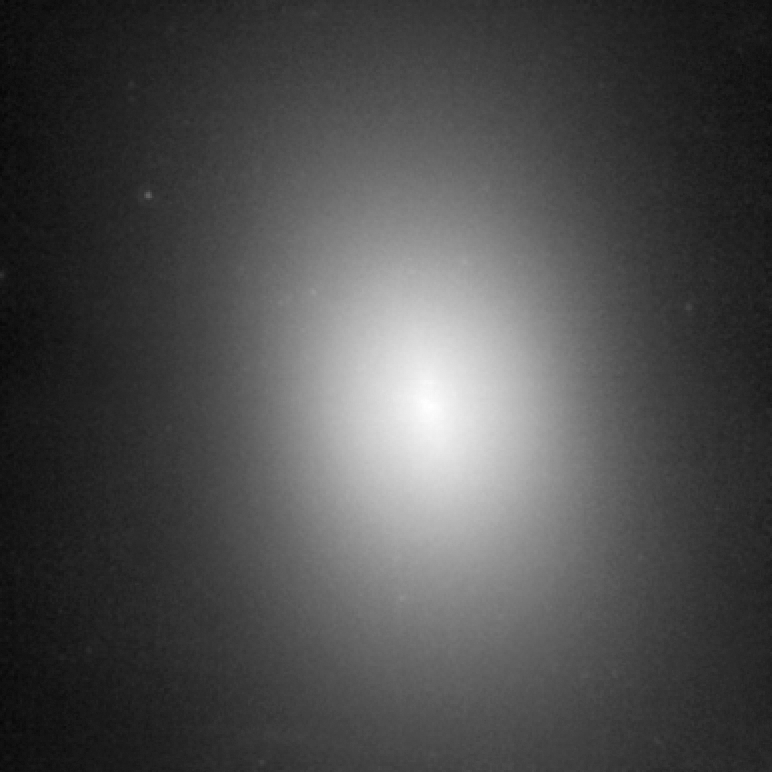

NGC 1600 – HST NICMOS

Object Name: NGC 1600
Object Description: Elliptical Galaxy
Instrument: HST/NICMOS
Filters: F160W
Exposure Time: 32 minutes

Compass and Scale Compass and Scale An astronomical image with a scale that shows how large an object is on the sky, a compass that shows how the object is oriented on the sky, and the filters with which the image was made.

Credit: NASA, ESA, and A. Quillen (University of Rochester)